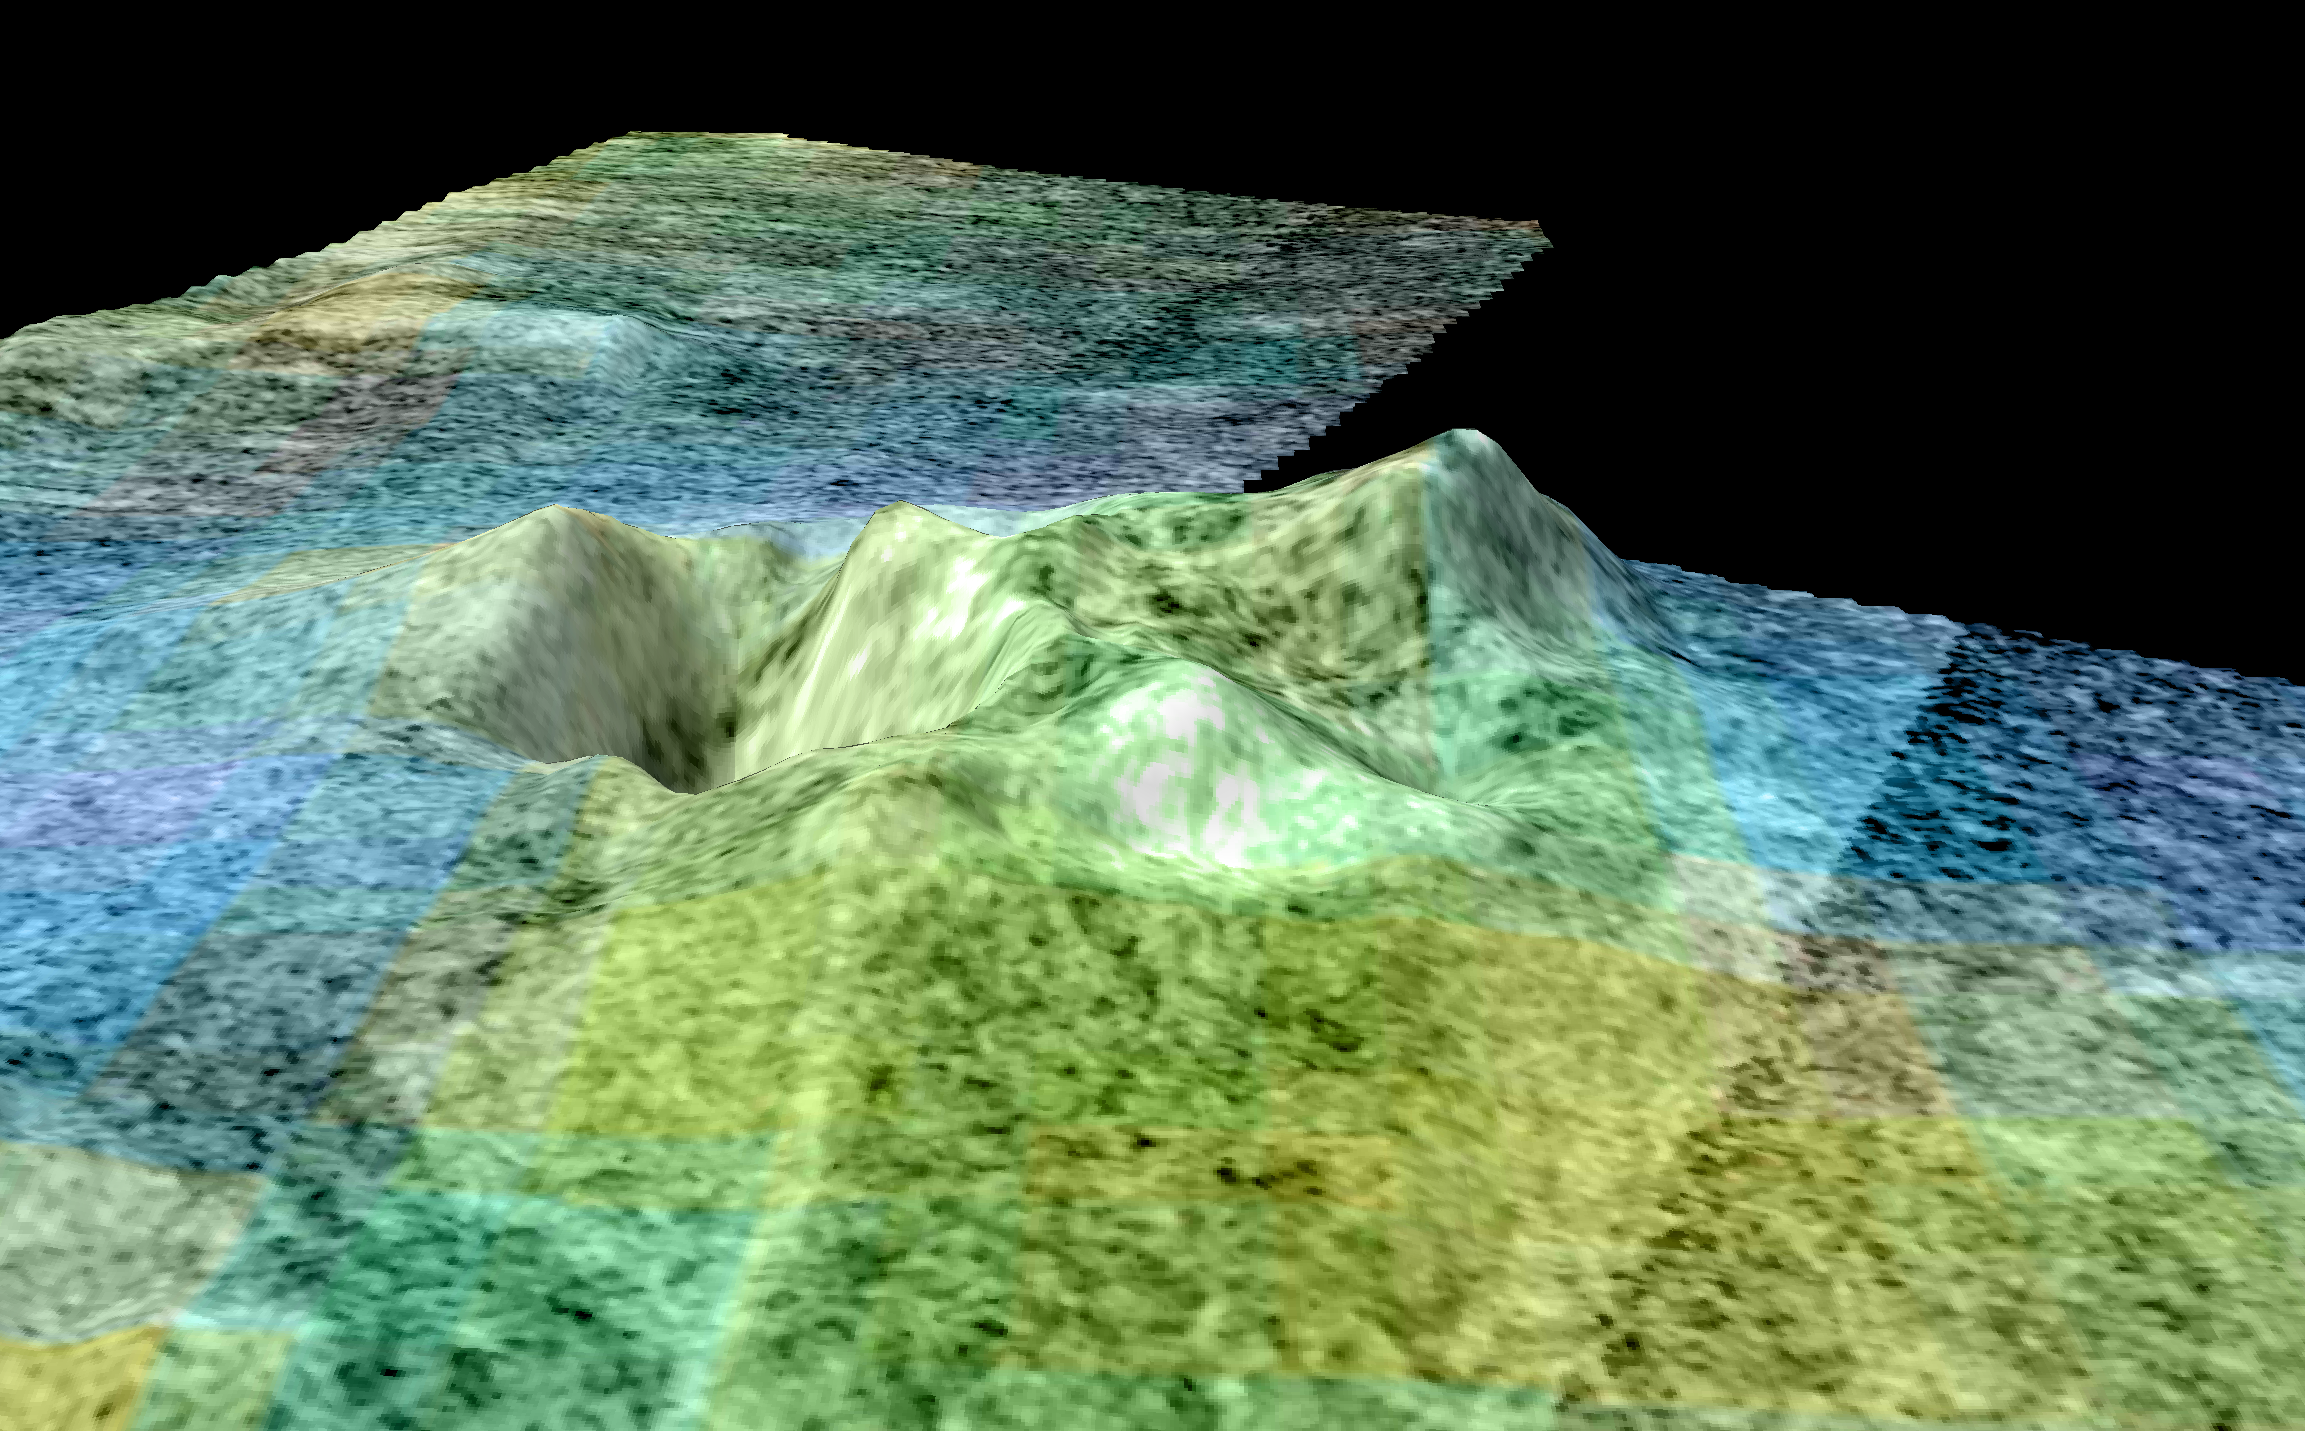

Flyover of Sotra Facula, Titan

This movie is based on data from NASA’s Cassini spacecraft and shows a flyover of an area of Saturn’s moon Titan known as Sotra Facula. Scientists have named the highest peak in this area Doom Mons, after a volcano that appears in J.R.R. Tolkien’s fiction, and the depression next to it Sotra Patera. Scientists believe this region makes the best case yet for an ice volcano — or cryovolcano — region on Titan. The flyover shows two peaks more than 1,000 meters (3,000 feet) tall. Doom Mons is estimated to stand about 1,450 meters (4,760 feet) high, with a diameter of about 70 kilometers (40 miles). Multiple craters can also be seen, including Sotra Petera, which is about 1,700 meters (5,600 feet) deep and 30 kilometers (20 miles) wide. The region also features finger-like flows, named Mohini Fluctus. All of these are land features that indicate cryovolcanism. The 3-D topography comes from Cassini’s radar instrument. Topography has been vertically exaggerated by a factor of 10. The false color in the initial frames shows different compositions of surface material as detected by Cassini’s visual and infrared mapping spectrometer. In this color scheme, dunes tend to look relatively brown-blue. Blue suggests the presence of some exposed ice. Scientists think the bright areas have an organic coating that hides the ice and is different and lighter than the dunes. The finger-like flows appear bright yellowish-white, like the mountain and caldera. The second set of colors shows elevation, with blue being lowest and yellow and white being the highest. Dunes here appear blue because they tend to occupy low areas. The finger-like flows are harder to see in the elevation data, indicating that they are thin, maybe less than about 100 meters (300 feet) thick.

The Cassini-Huygens mission is a cooperative project of NASA, the European Space Agency and the Italian Space Agency (ASI). The Jet Propulsion Laboratory, a division of the California Institute of Technology, Pasadena, manages the mission for NASA’s Science Mission Directorate, Washington. The Cassini orbiter was designed, developed and assembled at JPL. The radar instrument was built by JPL and ASI, working with team members from the U.S. and several European countries. The visual and infrared mapping spectrometer was built by JPL, with a major contribution by ASI. The visual and infrared mapping spectrometer science team is based at the University of Arizona, Tucson.

Credit: NASA/JPL-Caltech/ASI/USGS/University of Arizona